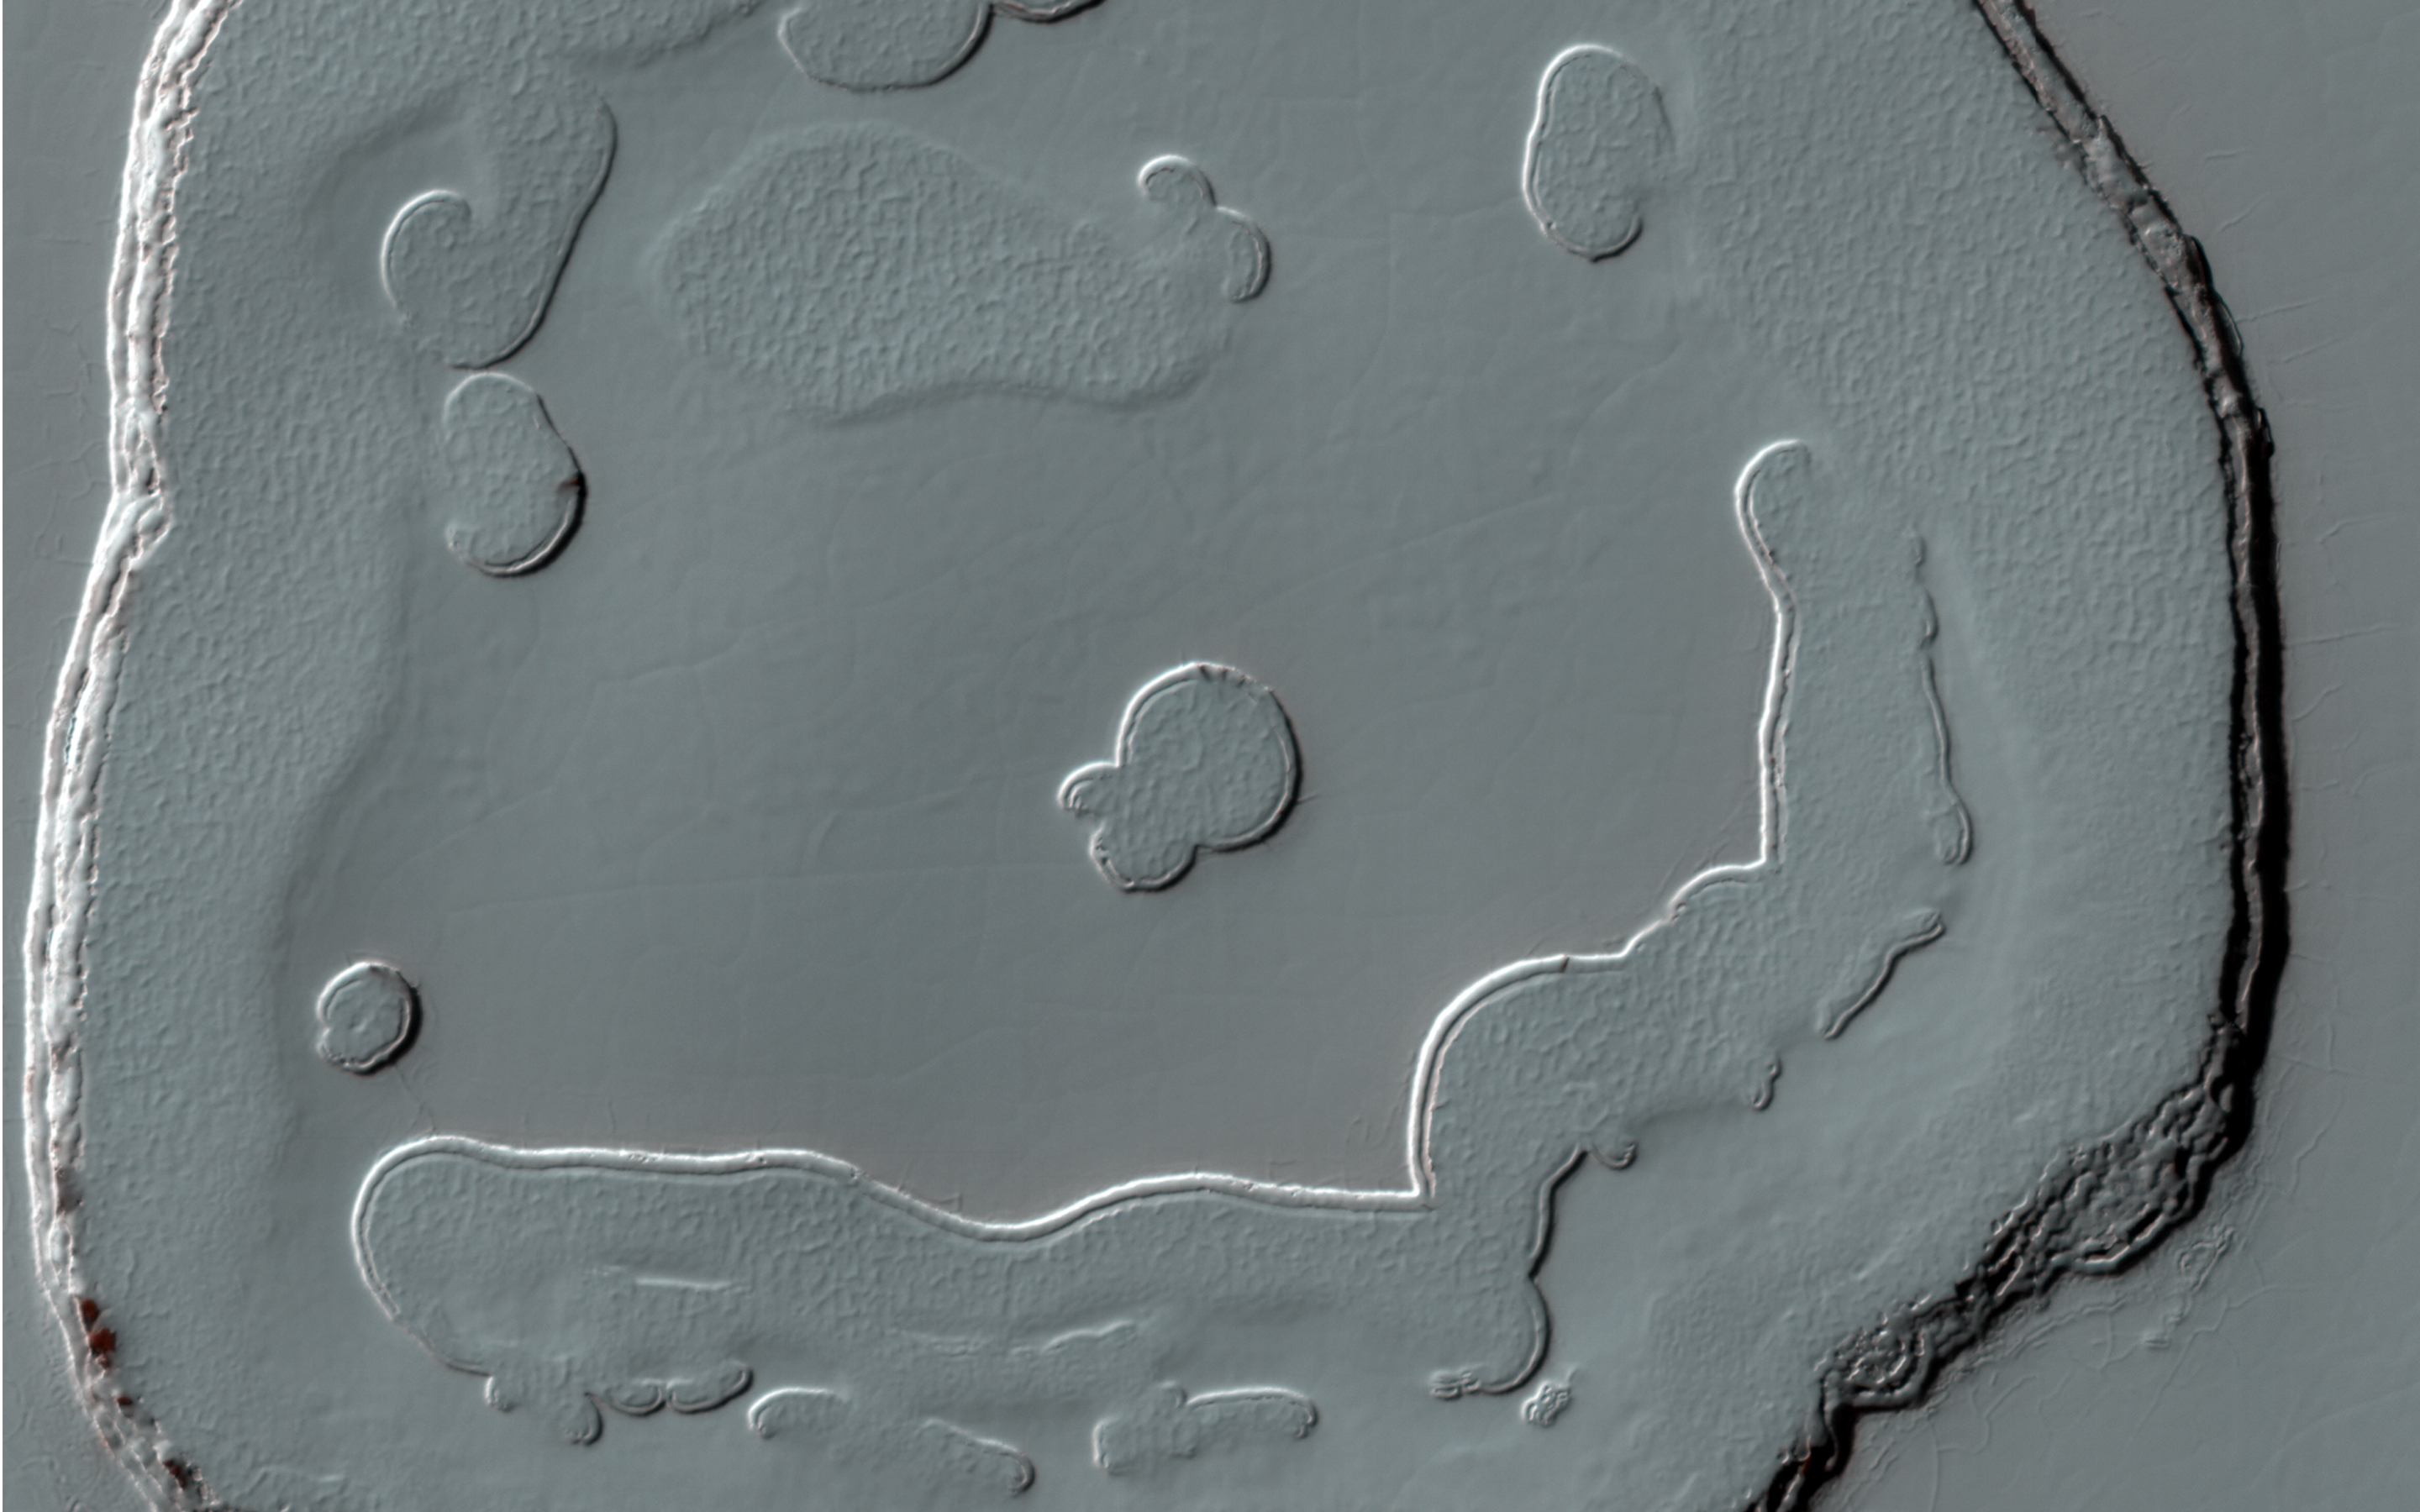

A Polar Smile

This image represents one of many monitoring sites at the South pole residual cap (SPRC). Images are taken throughout the Martian year to document changes in carbon dioxide ice coverage.

This image shows a popular spot where one of the features resembles a smiley face that is approximately 500 meters across. If you smile at Mars, sometimes it smiles back.

HiRISE is one of six instruments on NASA’s Mars Reconnaissance Orbiter. The University of Arizona, Tucson, operates HiRISE, which was built by Ball Aerospace & Technologies Corp., Boulder, Colorado. NASA’s Jet Propulsion Laboratory, a division of the California Institute of Technology in Pasadena, manages the Mars Reconnaissance Orbiter Project for NASA’s Science Mission Directorate, Washington.

Credit: NASA/JPL-Caltech/University of Arizona